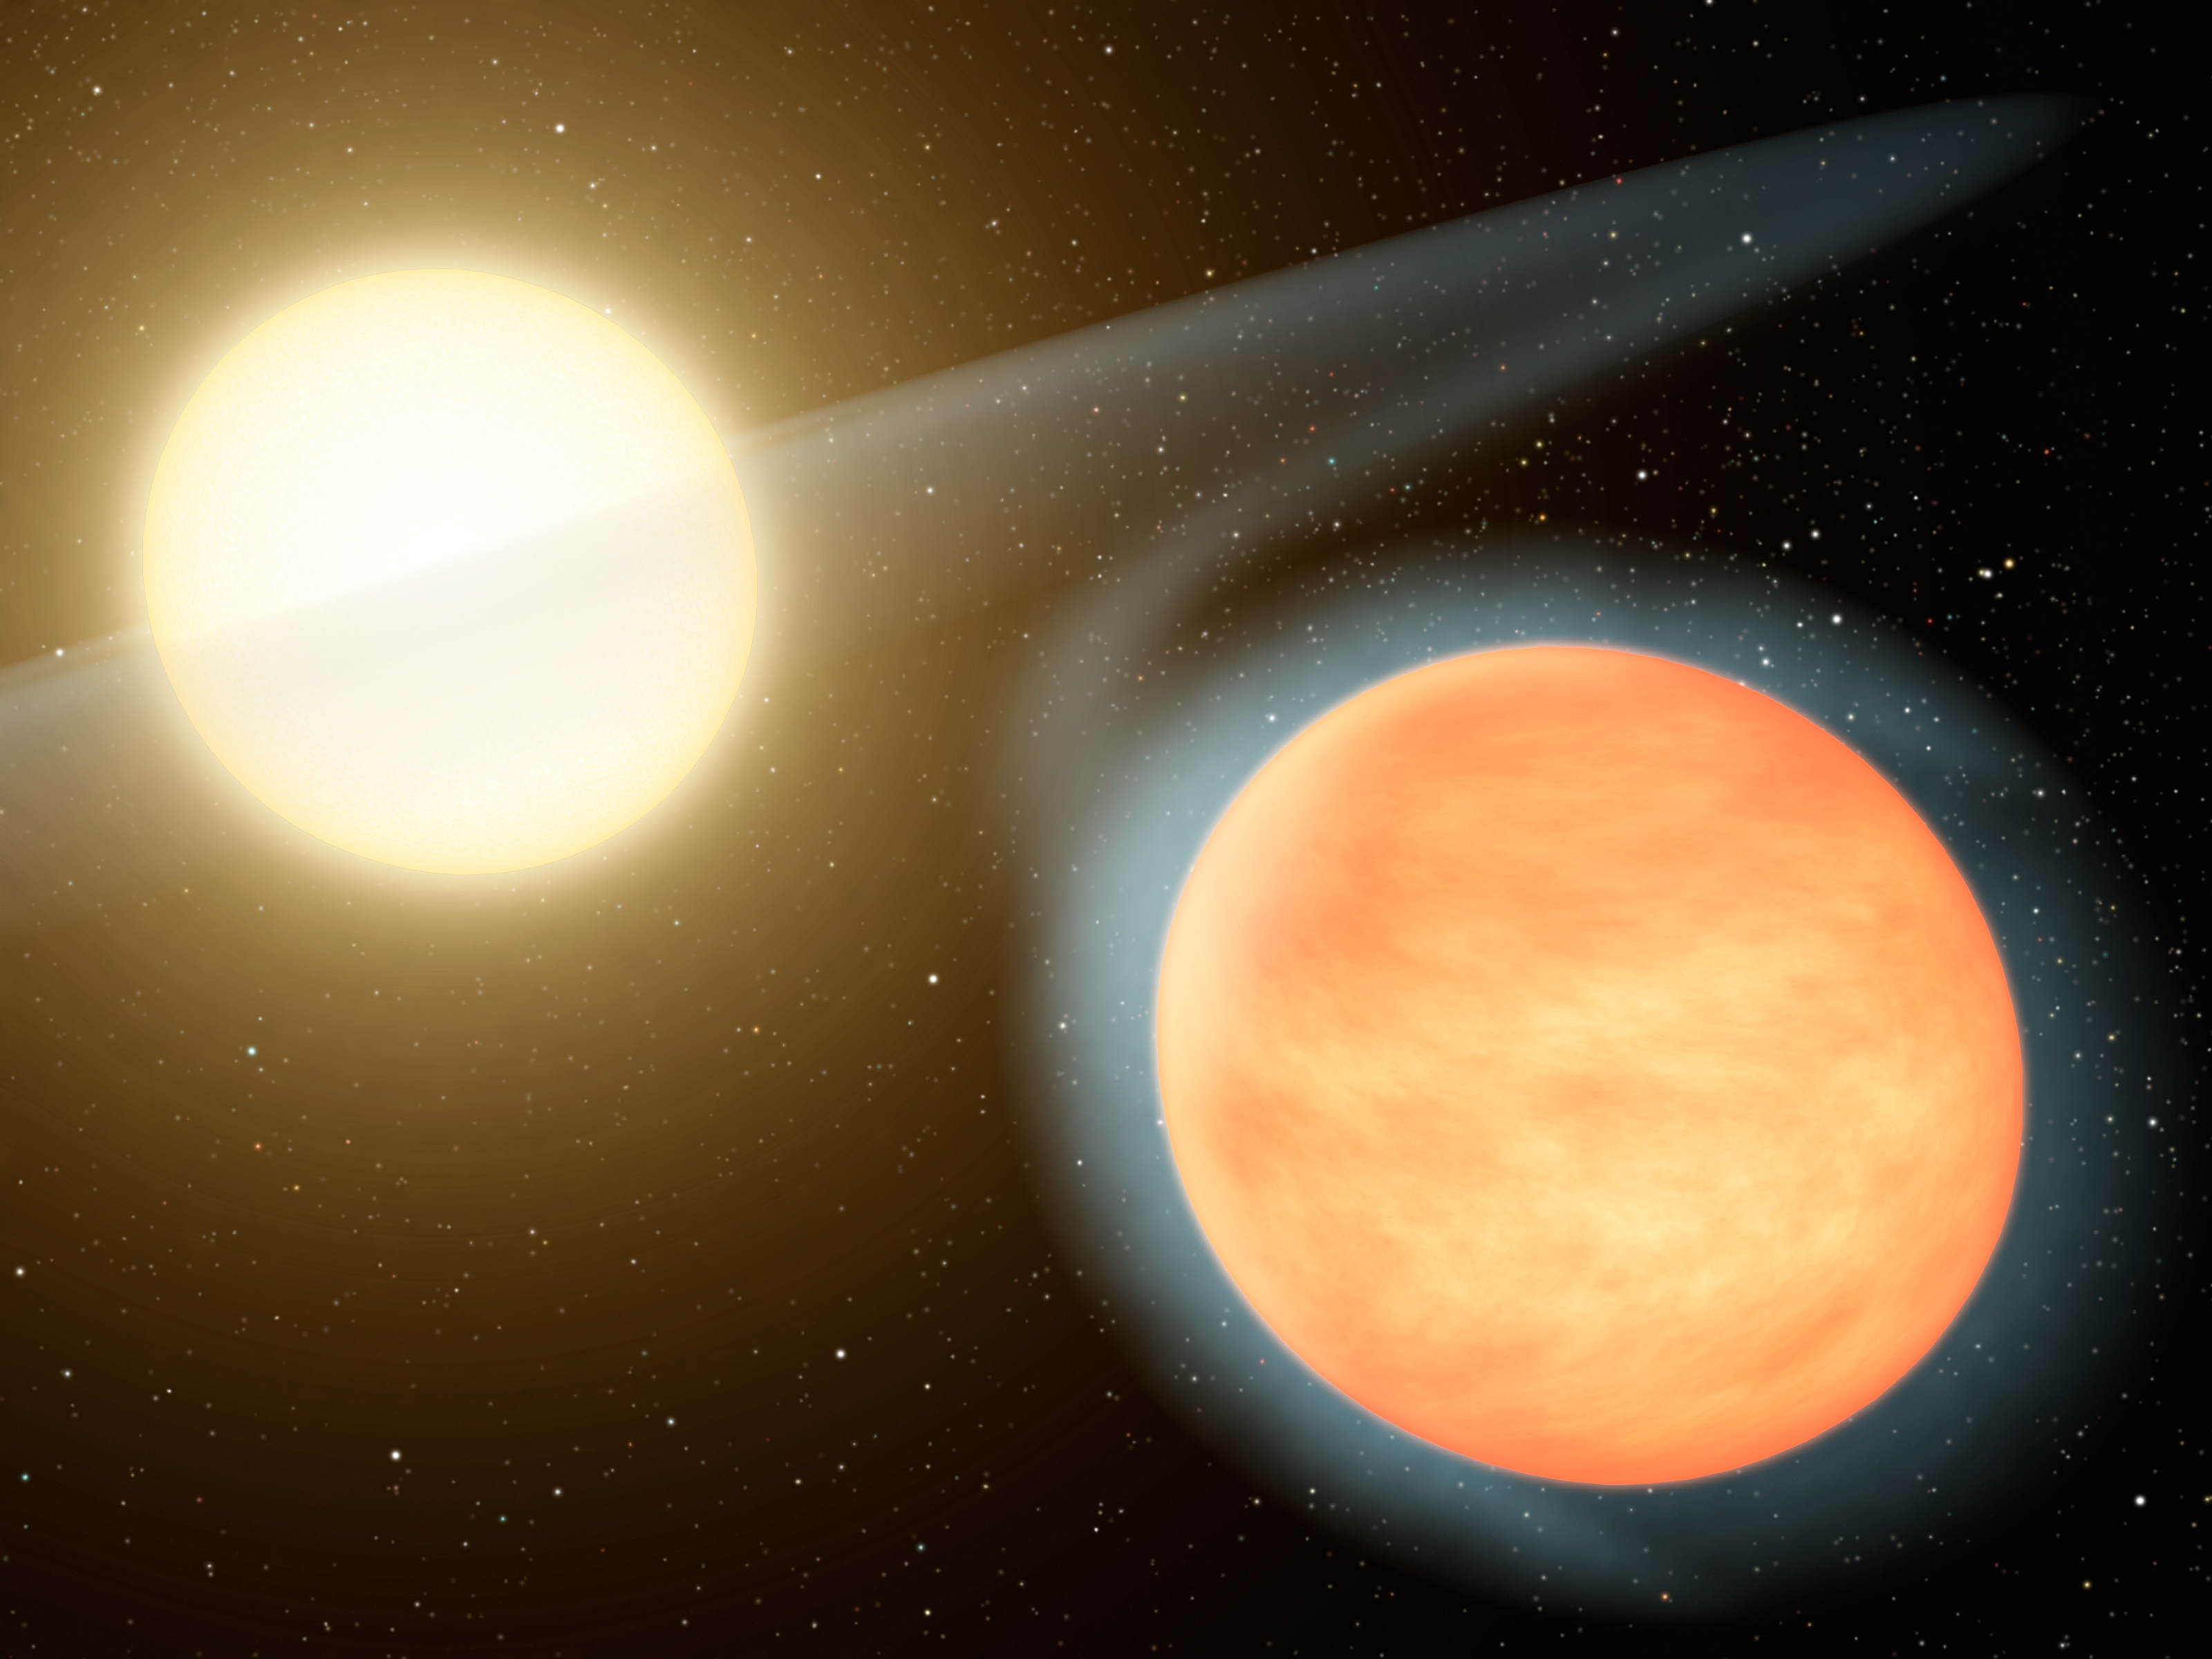

Hot, Carbon-Rich Planet

This artist's concept shows the searing-hot gas planet WASP-12b (orange orb) and its star. NASA's Spitzer Space Telescope discovered that the planet has more carbon than oxygen, making it the first carbon-rich planet ever observed. Our planet Earth has relatively little amounts of carbon -- it is made largely of oxygen and silicon. Other gas planets in our solar system, for example Jupiter, are expected to have less carbon than oxygen, but this is not known. Unlike WASP-12b, these planets harbor water, the main oxygen carrier, deep in their atmospheres, where it is difficult to measure.

Concentrated carbon can take the form of diamond, so astronomers say that carbon-rich gas planets could have abundant diamond in their interiors.

WASP-12b is located roughly 1,200 light-years away in the constellation Auriga. It swings around its star every 1.1 days. Because the planet is so close to its star, the star's gravity stretches it slightly into an egg shape. The star's gravity also pulls material off the planet into a disk around the star (shown here in transparent, white hues).

Credit: NASA/JPL-Caltech/R. Hurt (SSC)